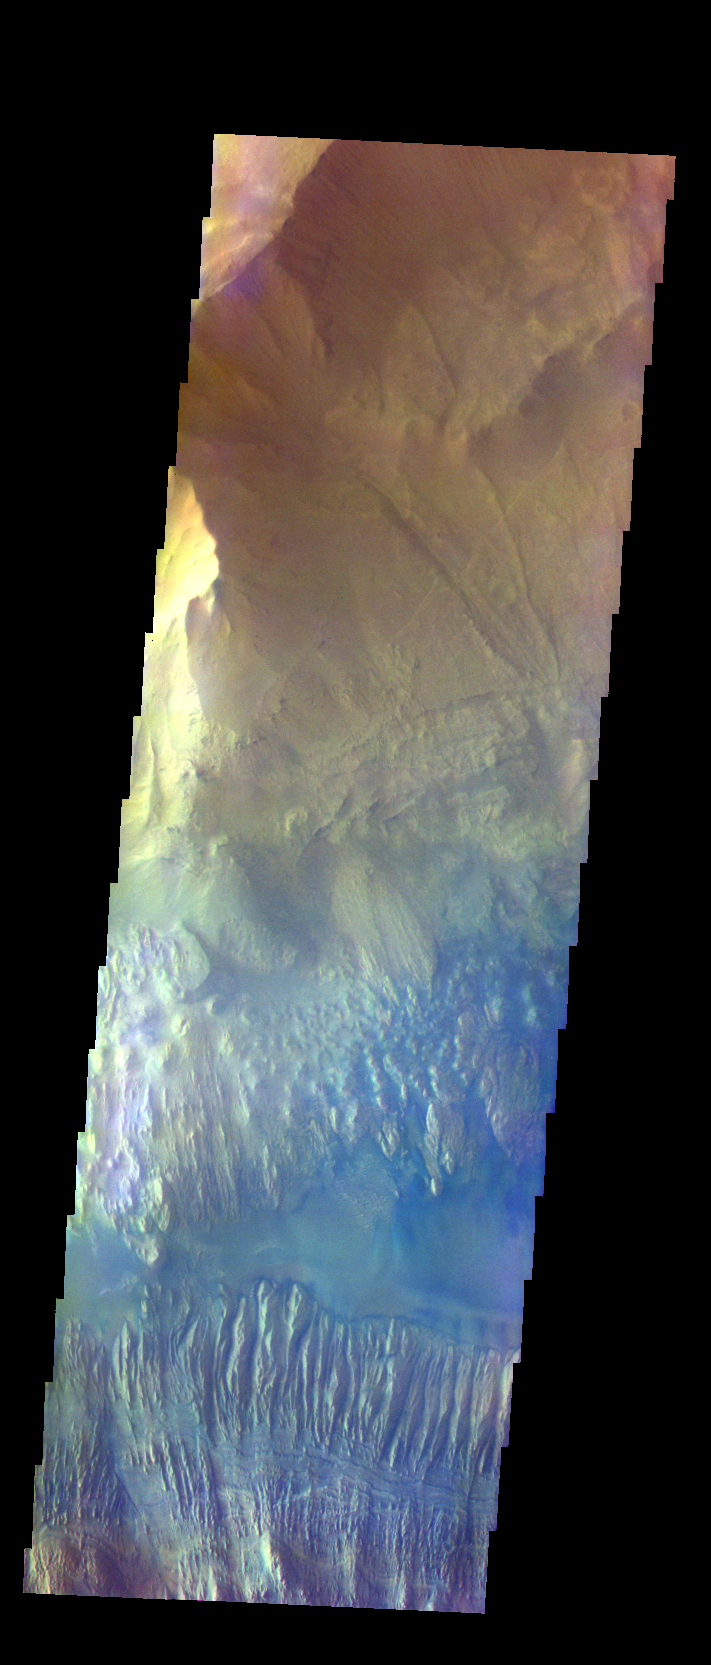

Hebes Chasma – False Color

The THEMIS VIS camera contains 5 filters. The data from different filters can be combined in multiple ways to create a false color image. These false color images may reveal subtle variations of the surface not easily identified in a single band image. Today’s false color image shows part of Hebes Chasma.

Credit: NASA/JPL-Caltech/ASU